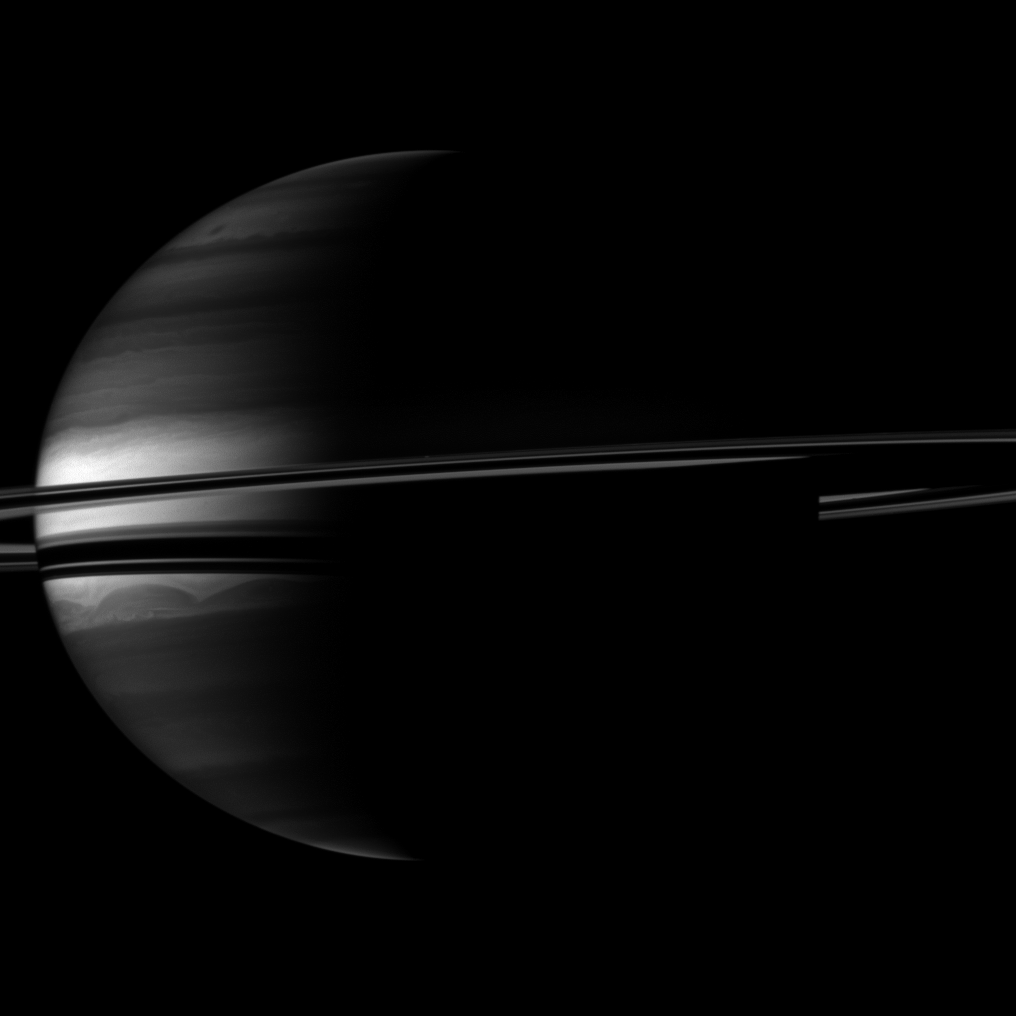

Rings Around a Crescent

Prometheus Location

A crescent Saturn appears nestled within encircling rings in this Cassini spacecraft image.

Clouds swirl through the atmosphere of the planet. Prometheus (86 kilometers, or 53 miles across) orbits between the main rings and the thin F ring, and this moon appears as a speck above the rings near the middle of the image.

This view looks toward the southern, unilluminated side of the rings from about 3 degrees below the ringplane.

The image was taken with the Cassini spacecraft wide-angle camera on Sept. 14, 2010 using a spectral filter sensitive to wavelengths of near-infrared light centered at 890 nanometers. The view was obtained at a distance of approximately 2.6 million kilometers (1.6 million miles) from Saturn and at a Sun-Saturn-spacecraft, or phase, angle of 100 degrees. Image scale on Saturn is 151 kilometers (94 miles) per pixel.

The Cassini-Huygens mission is a cooperative project of NASA, the European Space Agency and the Italian Space Agency. The Jet Propulsion Laboratory, a division of the California Institute of Technology in Pasadena, manages the mission for NASA’s Science Mission Directorate, Washington, D.C. The Cassini orbiter and its two onboard cameras were designed, developed and assembled at JPL. The imaging operations center is based at the Space Science Institute in Boulder, Colo.

Credit: NASA/JPL/Space Science Institute